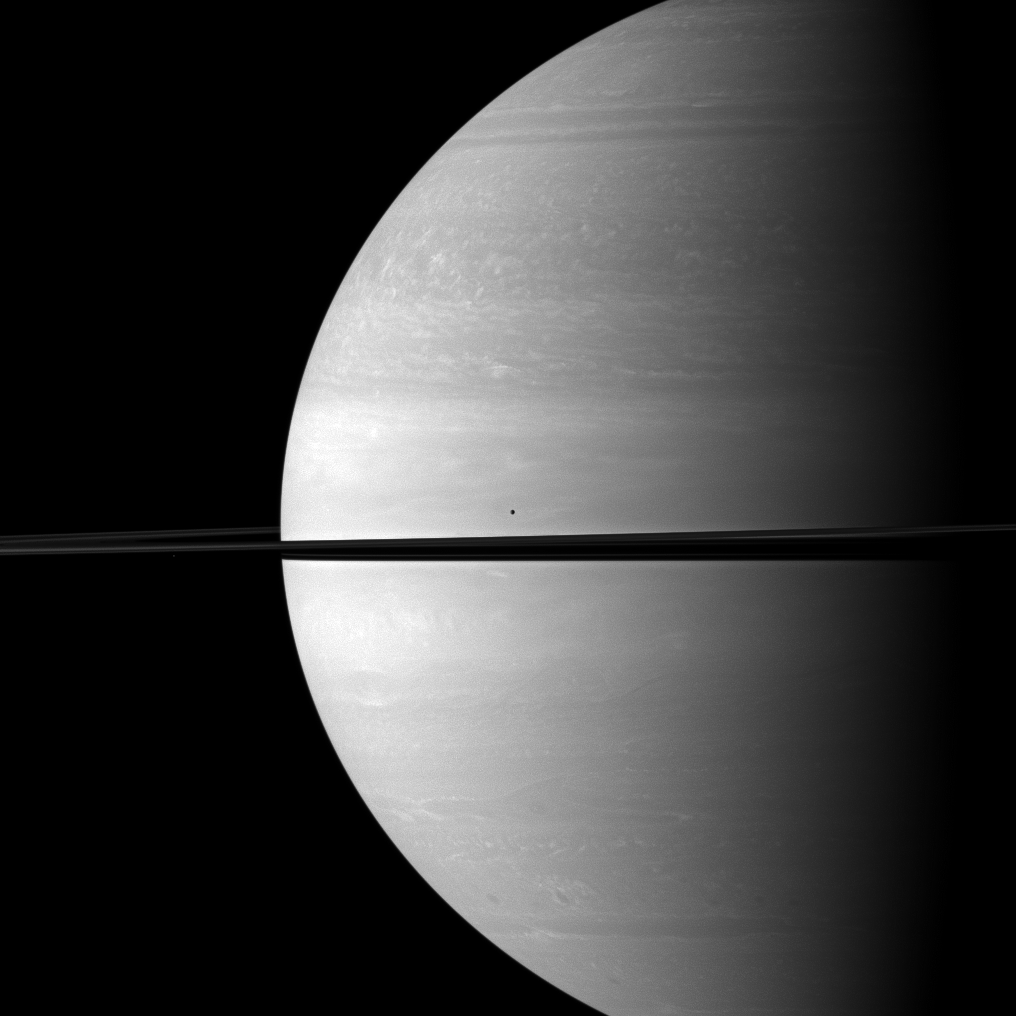

Before Immense Saturn

The moons Mimas and Janus seem insignificant in front of the immensity of Saturn in this Cassini spacecraft image.

Mimas (396 kilometers, or 246 miles across) is visible above the rings near the center of the image. Janus (179 kilometers, or 111 miles across) is barely detectable as a tiny speck of light below the rings on the left. You may need to enlarge the image to see Janus in this image. This view looks toward the northern, sunlit side of the rings from just above the ringplane.

The image was taken with the Cassini spacecraft wide-angle camera on Nov. 24, 2009 using a spectral filter sensitive to wavelengths of near-infrared light centered at 752 nanometers. The view was obtained at a distance of approximately 1.6 million kilometers (994,000 miles) from Saturn and at a sun-Saturn-spacecraft, or phase, angle of 85 degrees. Image scale is 93 kilometers (58 miles) per pixel.

The Cassini-Huygens mission is a cooperative project of NASA, the European Space Agency and the Italian Space Agency. The Jet Propulsion Laboratory, a division of the California Institute of Technology in Pasadena, manages the mission for NASA’s Science Mission Directorate, Washington, D.C. The Cassini orbiter and its two onboard cameras were designed, developed and assembled at JPL. The imaging operations center is based at the Space Science Institute in Boulder, Colo.

Credit: NASA/JPL/Space Science Institute